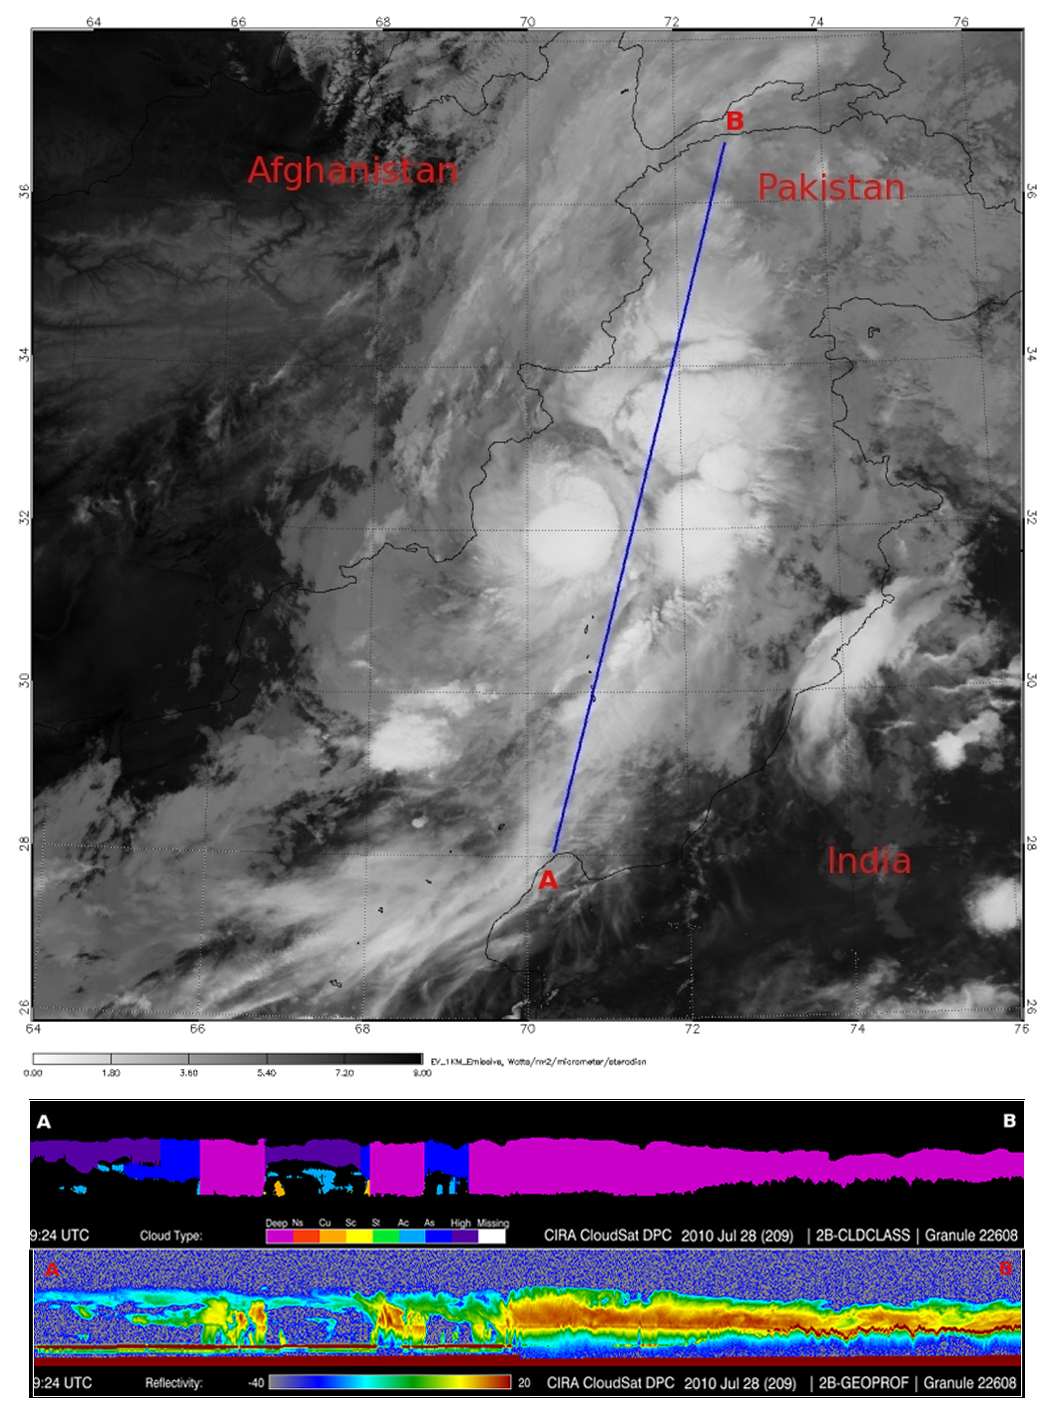

NASA’s CloudSat Spots Beginning of Pakistan Floods

In late July 2010, flooding caused by heavy monsoon rains began in several regions of Pakistan, including the Khyber Pakhtunkhwa, Sindh, Punjab and parts of Baluchistan. According to the Associated Press, the floods have affected about one-fifth of the country. Tens of thousands of villages have been flooded, more than 1,500 people have been killed, and millions have been left homeless. The floodwaters are not expected to fully recede before late August. NASA’s CloudSat satellite flew over the region affected by the floods on July 28, 2010, at the beginning of the flooding event. At that time, a large area of intense thunderstorms covered much of Pakistan. Between July 28 and 29, as much as 400 millimeters (16 inches) of rain fell from these cells, triggering flooding along the Indus and Kabul rivers.

The top image, from NASA’s Moderate Resolution Imaging Spectroradiometer instrument on NASA’s Aqua spacecraft, reveals the bright white cloud tops from the cluster of thunderstorms. The blue vertical line across the image represents the path of CloudSat at the time the MODIS image was acquired. CloudSat cut through a large thunderstorm cell in the northern section of the country.

As seen in the top half of the bottom image, CloudSat classified the majority of the clouds present at the time as deep convective (cumulonimbus) clouds, which are typical of thunderstorms. The bottom half of the lower image shows the 3-D vertical structure of the storm along the satellite’s flight path, revealing its heavy precipitation. As CloudSat’s Cloud Profiling Radar passed over the area of heaviest precipitation, its signal thinned significantly. By the middle of the image, the ground echo (horizontal red line), which represents the topography of the area, completely disappears. The thinning of the radar’s signal occurs because larger-sized particles and heavy rains decrease radar reflectivity and become indistinguishable to the radar. As the satellite continued traveling north, rainfall rates decreased and the signal increased, allowing the ground echo (topography) to once again become visible, at the far right of the image. CloudSat measured the height of the clouds along the radar’s flight path at around 15 kilometers (9.3 miles) in the areas of deepest convection.

Storms with similar structure to this one have become common this summer as tropical monsoon moisture, coupled with a strengthening La Nina, dominate this region’s weather patterns.

Quicklook Images can viewed at the CloudSat Data Processing Center.

Credit: NASA/JPL/The Cooperative Institute for Research in the Atmosphere (CIRA), Colorado State University